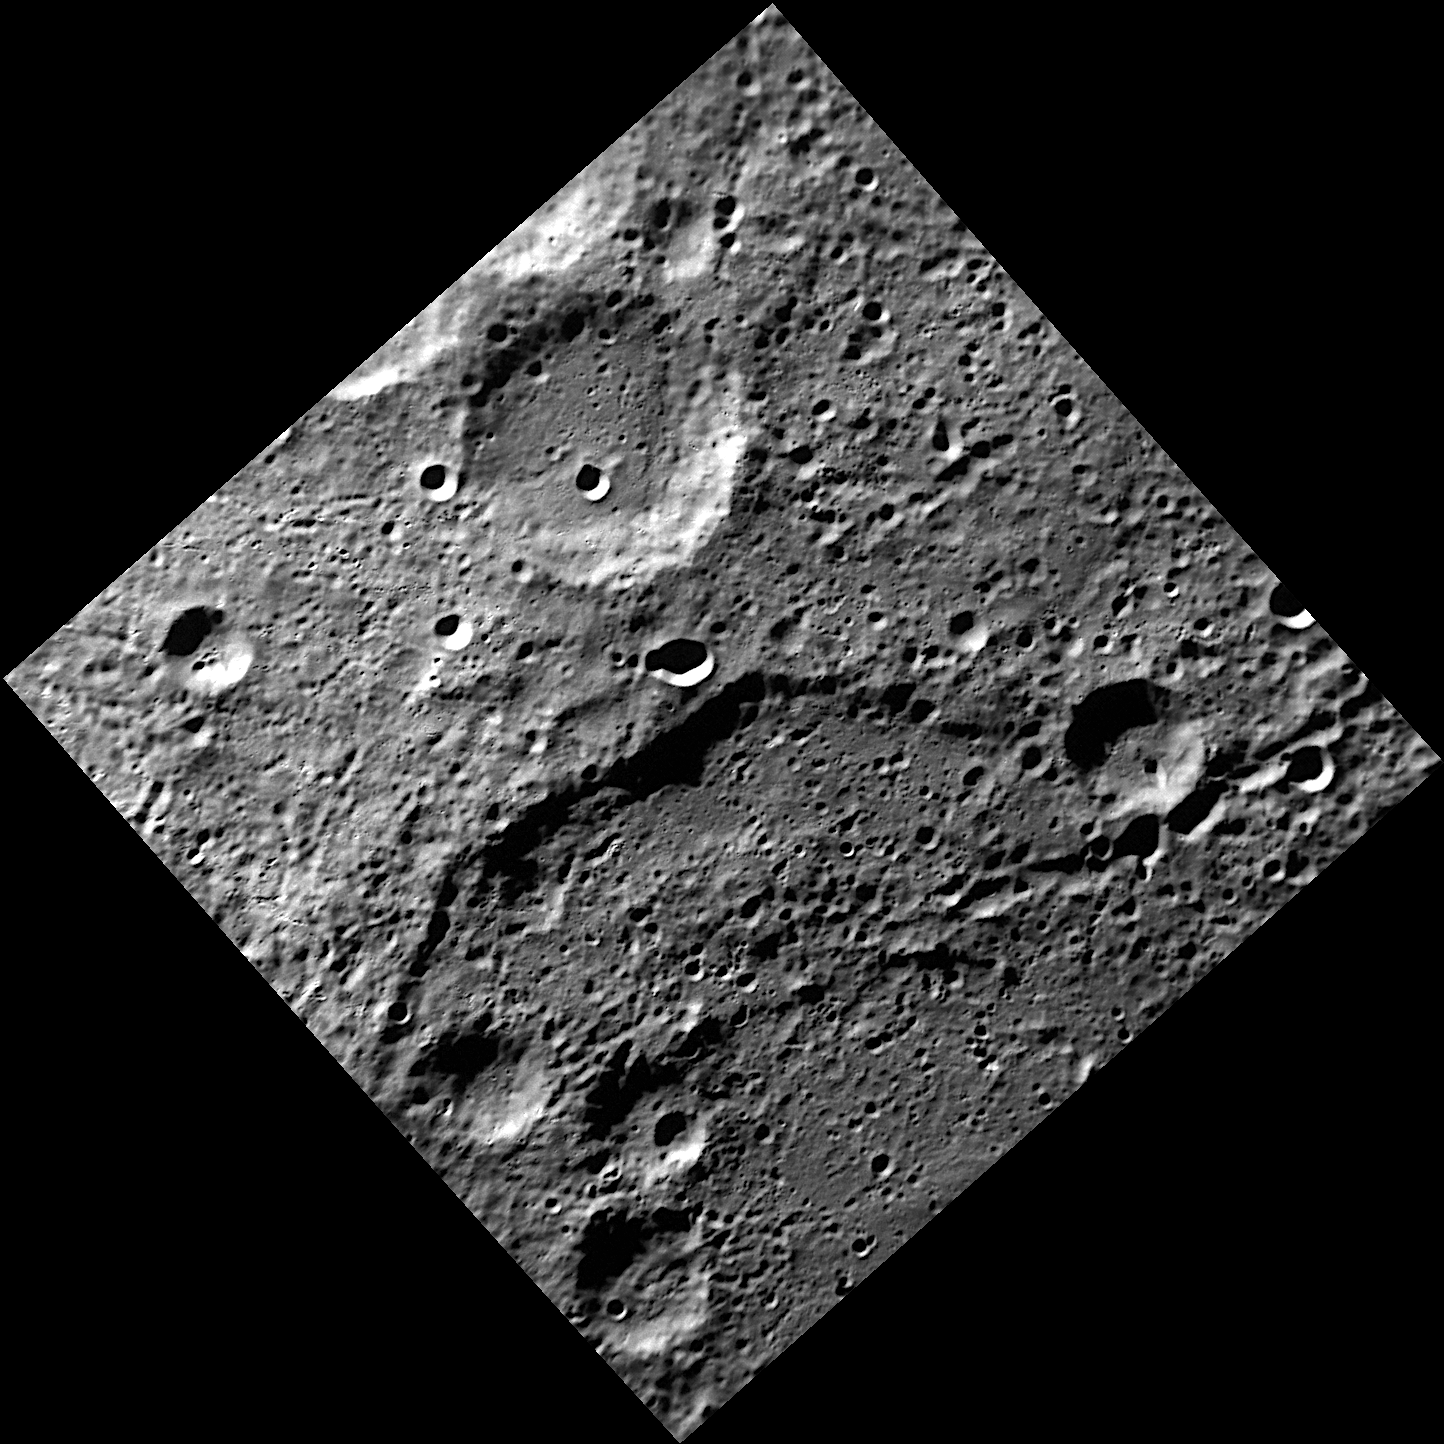

The Rim of Cervantes

The rim of the double-ring basin Cervantes cuts through the middle of this NAC image. Cervantes has a diameter of 213 kilometers and was named in honor of the Spanish novelist, playwright, and poet Miguel de Cervantes (1547-1616), best known for his novel Don Quixote.

This image was acquired as part of MDIS’s high-resolution surface morphology base map. The surface morphology base map will cover more than 90% of Mercury’s surface with an average resolution of 250 meters/pixel (0.16 miles/pixel or 820 feet/pixel). Images acquired for the surface morphology base map typically have off-vertical Sun angles (i.e., high incidence angles) and visible shadows so as to reveal clearly the topographic form of geologic features.

On March 17, 2011 (March 18, 2011, UTC), MESSENGER became the first spacecraft ever to orbit the planet Mercury. The mission is currently in its commissioning phase, during which spacecraft and instrument performance are verified through a series of specially designed checkout activities. In the course of the one-year primary mission, the spacecraft’s seven scientific instruments and radio science investigation will unravel the history and evolution of the Solar System’s innermost planet. Visit the Why Mercury? section of this website to learn more about the science questions that the MESSENGER mission has set out to answer.

Date acquired: May 26, 2011
Image Mission Elapsed Time (MET): 214857150
Image ID: 298561
Instrument: Narrow Angle Camera (NAC) of the Mercury Dual Imaging System (MDIS)
Center Latitude: -73.85°
Center Longitude: 232.9° E
Resolution: 208 meters/pixel
Scale: This image is 300 kilometers (190 miles) from the western corner to the eastern corner
Incidence Angle: 77.8°
Emission Angle: 0.6°
Phase Angle: 78.2°

These images are from MESSENGER, a NASA Discovery mission to conduct the first orbital study of the innermost planet, Mercury. For information regarding the use of images, see the MESSENGER image use policy.

Credit: NASA/Johns Hopkins University Applied Physics Laboratory/Carnegie Institution of Washington